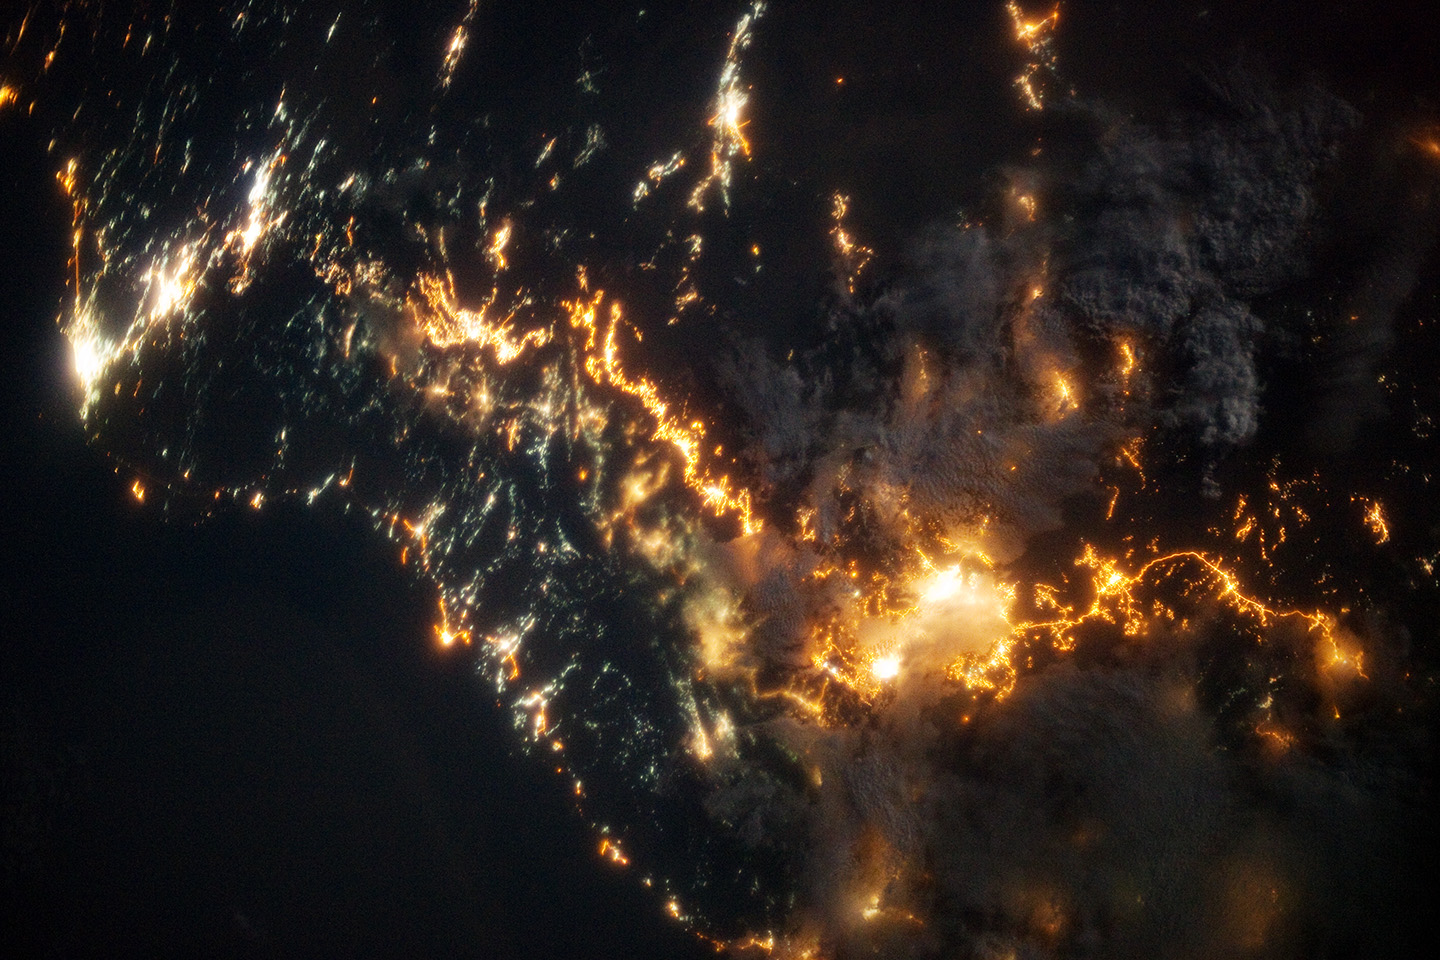

Southwestern Saudi Arabia at Night

This striking image of the coastline of southwestern Saudi Arabia was taken by astronauts on the International Space Station. Patchy cloud cover partially obscures and blurs the city lights, especially in the vicinity of Khamis Mushait and Abha. While much of the country is lightly populated desert—and relatively dark at night due to lack of city and roadway lights—the southwestern coastal region has a more moderate climate and several large cities. Three brightly lit urban centers are visible at image top left: Jeddah, Mecca, and Taif. Jeddah is the gateway city for Islamic pilgrims going to nearby Mecca, a religious journey known as the Hajj. Taif is located on the slopes of the Sarawat Mountains and provides a summer retreat for the Saudi government from the desert heat of the capital, Riyadh. Bright yellow-orange lighting marks highways that parallel the trend of the Asir Mountains (image center), connecting Mecca to the resort cities of Al Bahah and Abha. Smaller roadways, lit with blue lights, extend to the west to small cities along the Red Sea coastline. The bright yellow-orange glow of the city of Abha is matched by that of Khamis Mushait (or Khamis Mushayt) to the northeast. The brightly lit ribbon of highway continues towards other large cities to the south (Jazan, not shown) and southeast (Najran, not shown). Astronaut photograph ISS036-E-25802 was acquired on July 26, 2013, with a Nikon D3S digital camera using a 50 millimeter lens, and is provided by the ISS Crew Earth Observations experiment and Image Science & Analysis Laboratory, Johnson Space Center. The image was taken by the Expedition 36 crew. It has been cropped and enhanced to improve contrast, and lens artifacts have been removed. The International Space Station Program supports the laboratory as part of the ISS National Lab to help astronauts take pictures of Earth that will be of the greatest value to scientists and the public, and to make those images freely available on the Internet. Additional images taken by astronauts and cosmonauts can be viewed at the NASA/JSC Gateway to Astronaut Photography of Earth.

Credit: NASA Earth Observatory